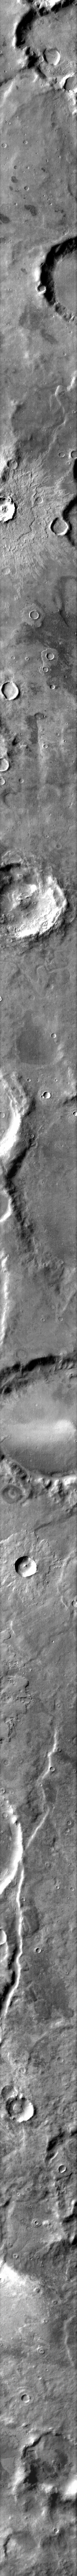

Ejecta Blanket

The ejecta blanket surrounding this relatively fresh crater clearly shows the multiple layers that can be formed during the impact event.

Image information: IR instrument. Latitude -50.9N, Longitude 25.0E. 96 meter/pixel resolution.

Please see the THEMIS Data Citation Note for details on crediting THEMIS images.

Note: this THEMIS visual image has not been radiometrically nor geometrically calibrated for this preliminary release. An empirical correction has been performed to remove instrumental effects. A linear shift has been applied in the cross-track and down-track direction to approximate spacecraft and planetary motion. Fully calibrated and geometrically projected images will be released through the Planetary Data System in accordance with Project policies at a later time.

NASA’s Jet Propulsion Laboratory manages the 2001 Mars Odyssey mission for NASA’s Office of Space Science, Washington, D.C. The Thermal Emission Imaging System (THEMIS) was developed by Arizona State University, Tempe, in collaboration with Raytheon Santa Barbara Remote Sensing. The THEMIS investigation is led by Dr. Philip Christensen at Arizona State University. Lockheed Martin Astronautics, Denver, is the prime contractor for the Odyssey project, and developed and built the orbiter. Mission operations are conducted jointly from Lockheed Martin and from JPL, a division of the California Institute of Technology in Pasadena.

Credit: NASA/JPL/ASU